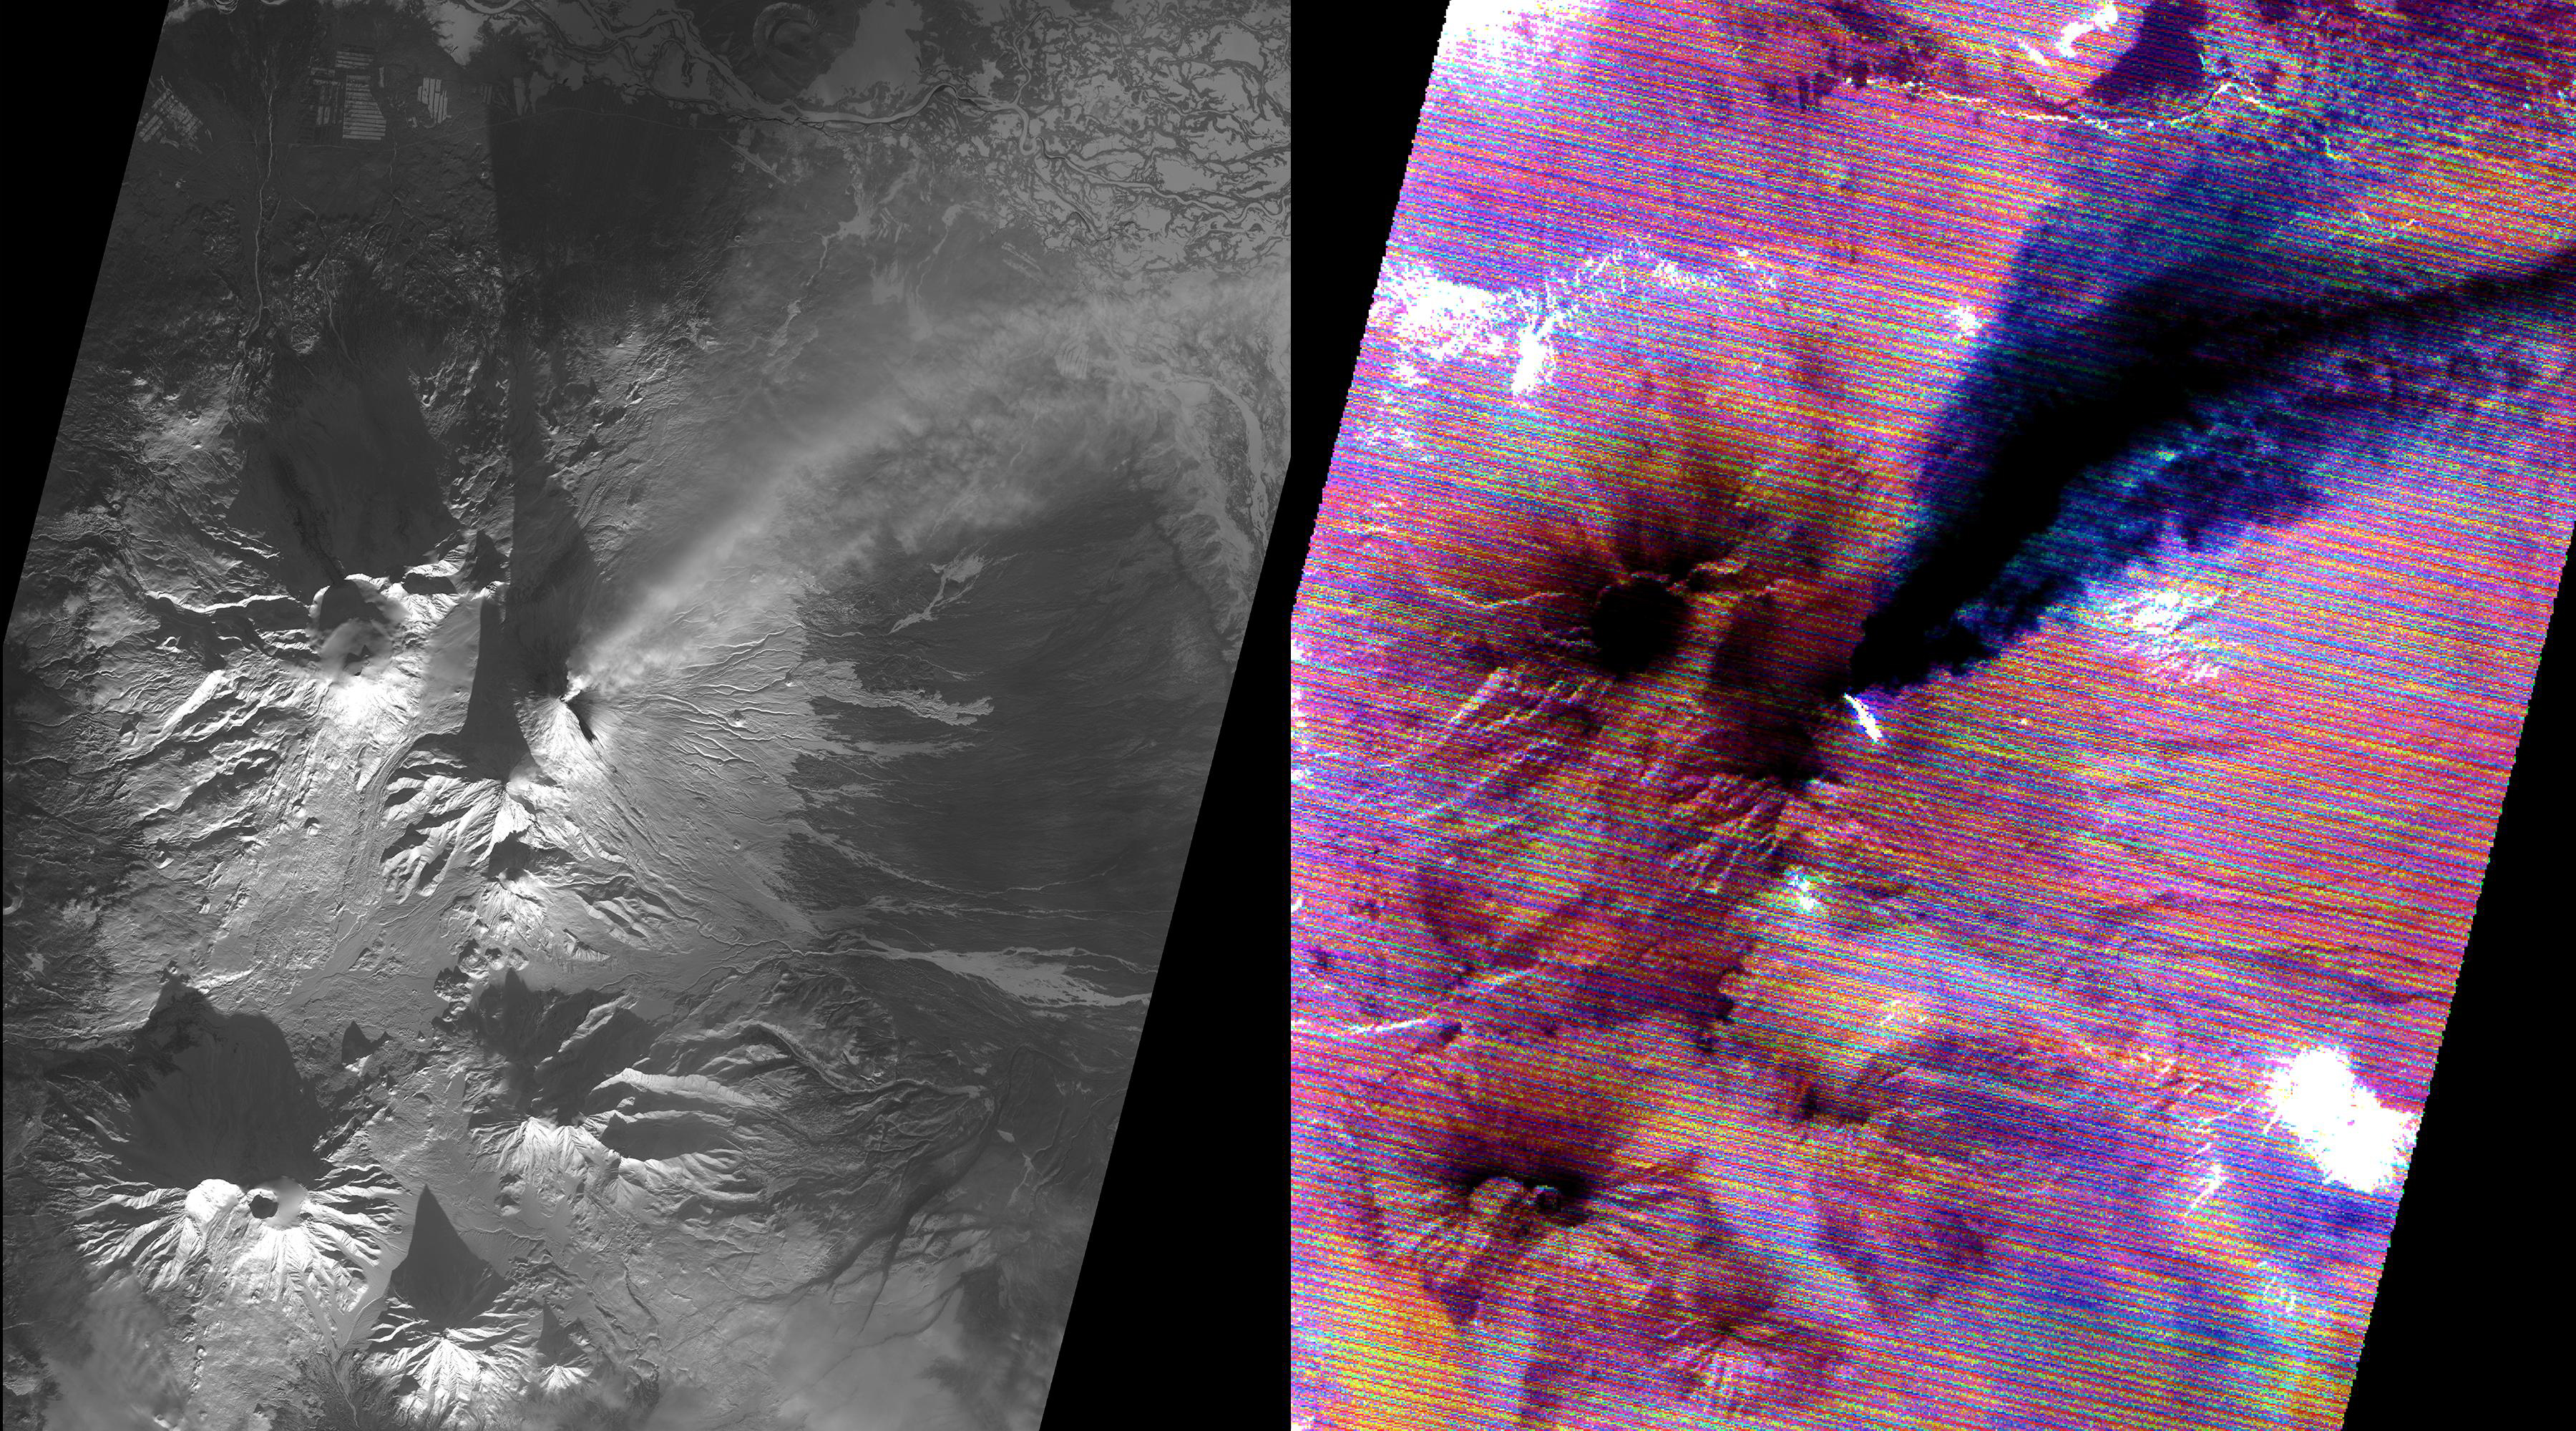

Kliuchevskoi Volcano, Kamchatka, Russia

Kamchatka, Russia hosts some of the most active volcanoes on earth. Among those is Kliuchevskoi stratovolcano, erupting almost constantly, and the tallest volcano in Kamchatka. In this snow-covered winter image (left), an eruption plume rising to 7.5 km, is streaming from the summit in a northeast direction. The thermal infrared image (right) reveals additional information: the bright material on the east side of the summit is a hot, recent lava flow; the eruption plume is displayed in blue, revealing its composition as dominated by ice mixed with ash. The thermal data are noisy because of the very low signal from the cold scene. The data were acquired December 2, 2020, cover an area of 27 by 30 km, and are located at 56.1 degrees north, 160.7 degrees east.

With its 14 spectral bands from the visible to the thermal infrared wavelength region and its high spatial resolution of about 50 to 300 feet (15 to 90 meters), ASTER images Earth to map and monitor the changing surface of our planet. ASTER is one of five Earth-observing instruments launched Dec. 18, 1999, on Terra. The instrument was built by Japan’s Ministry of Economy, Trade and Industry. A joint U.S./Japan science team is responsible for validation and calibration of the instrument and data products.

The broad spectral coverage and high spectral resolution of ASTER provides scientists in numerous disciplines with critical information for surface mapping and monitoring of dynamic conditions and temporal change. Example applications are monitoring glacial advances and retreats; monitoring potentially active volcanoes; identifying crop stress; determining cloud morphology and physical properties; wetlands evaluation; thermal pollution monitoring; coral reef degradation; surface temperature mapping of soils and geology; and measuring surface heat balance.

The U.S. science team is located at NASA’s Jet Propulsion Laboratory in Pasadena, Calif. The Terra mission is part of NASA’s Science Mission Directorate, Washington.

Credit: NASA/METI/AIST/Japan Space Systems, and U.S./Japan ASTER Science Team